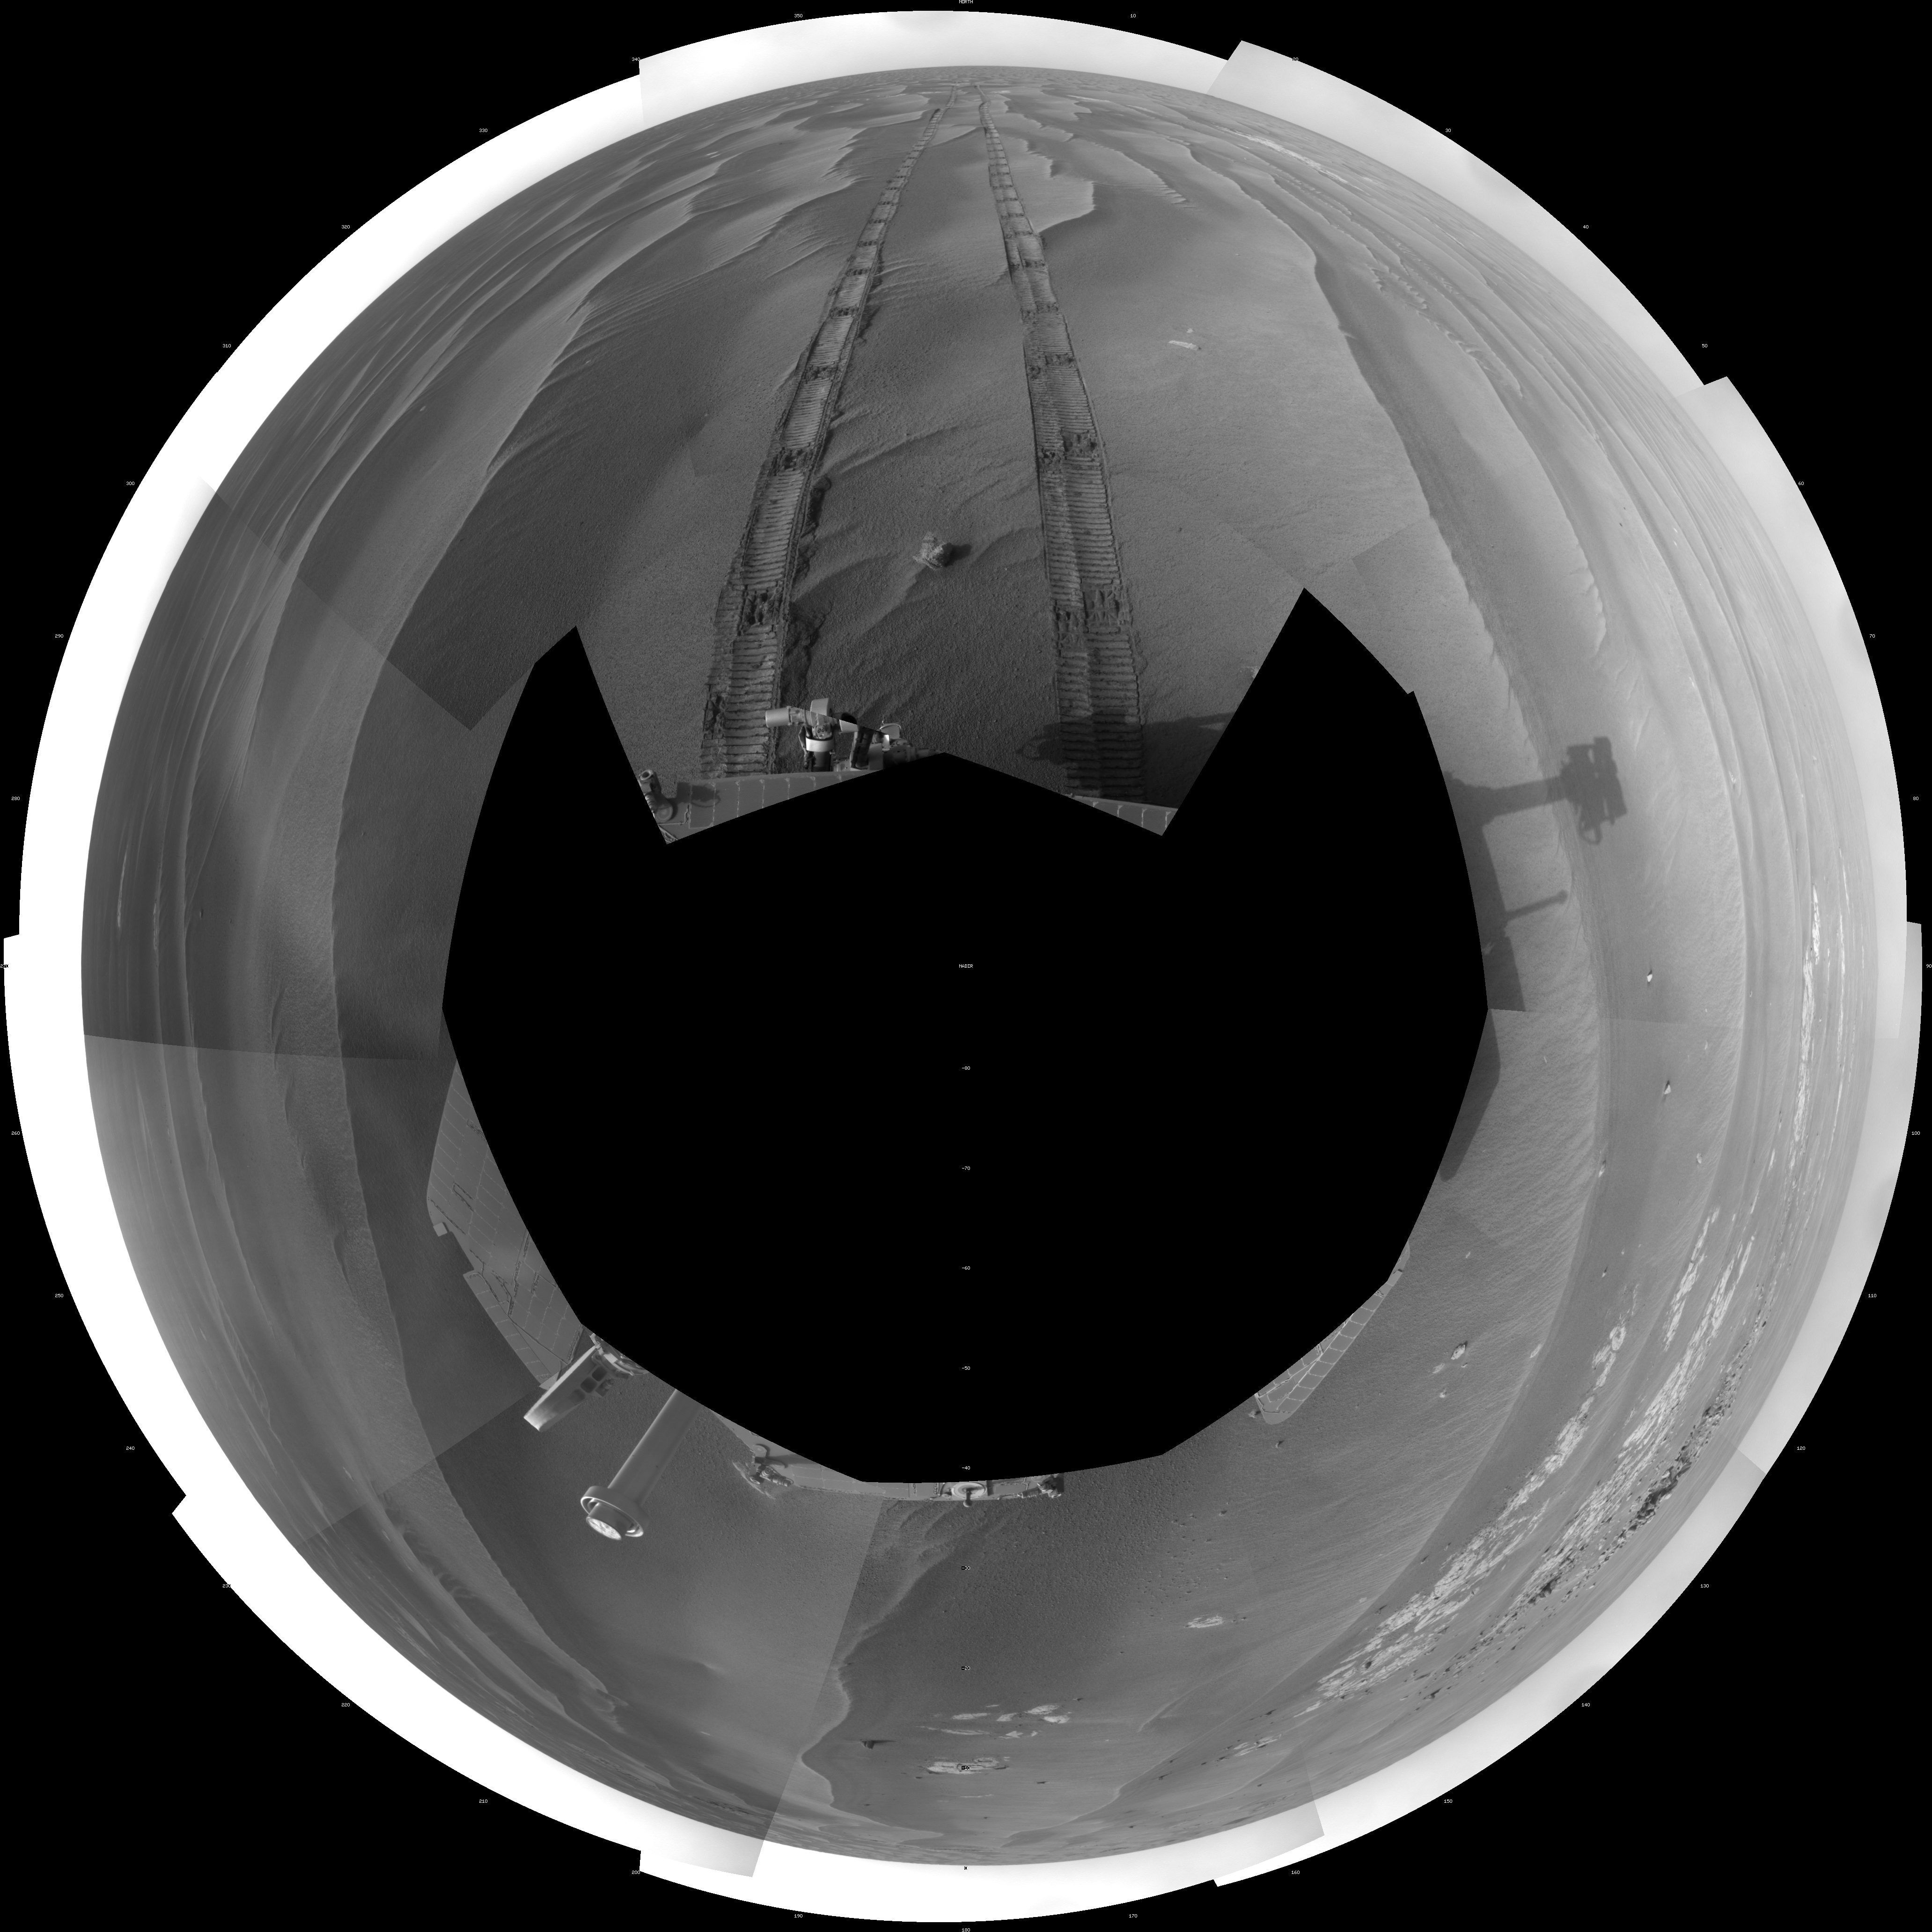

Opportunity’s Surroundings on Sol 1818 (Polar)

NASA’s Mars Exploration Rover Opportunity used its navigation camera to take the images combined into this full-circle view of the rover’s surroundings during the 1,818th Martian day, or sol, of Opportunity’s surface mission (March 5, 2009). South is at the center; north at both ends.

This view is presented as a polar projection with geometric seam correction. North is at the top.

The rover had driven 80.3 meters (263 feet) southward earlier on that sol. Tracks from the drive recede northward in this view.

The terrain in this portion of Mars’ Meridiani Planum region includes dark-toned sand ripples and lighter-toned bedrock.

Credit: NASA/JPL-Caltech